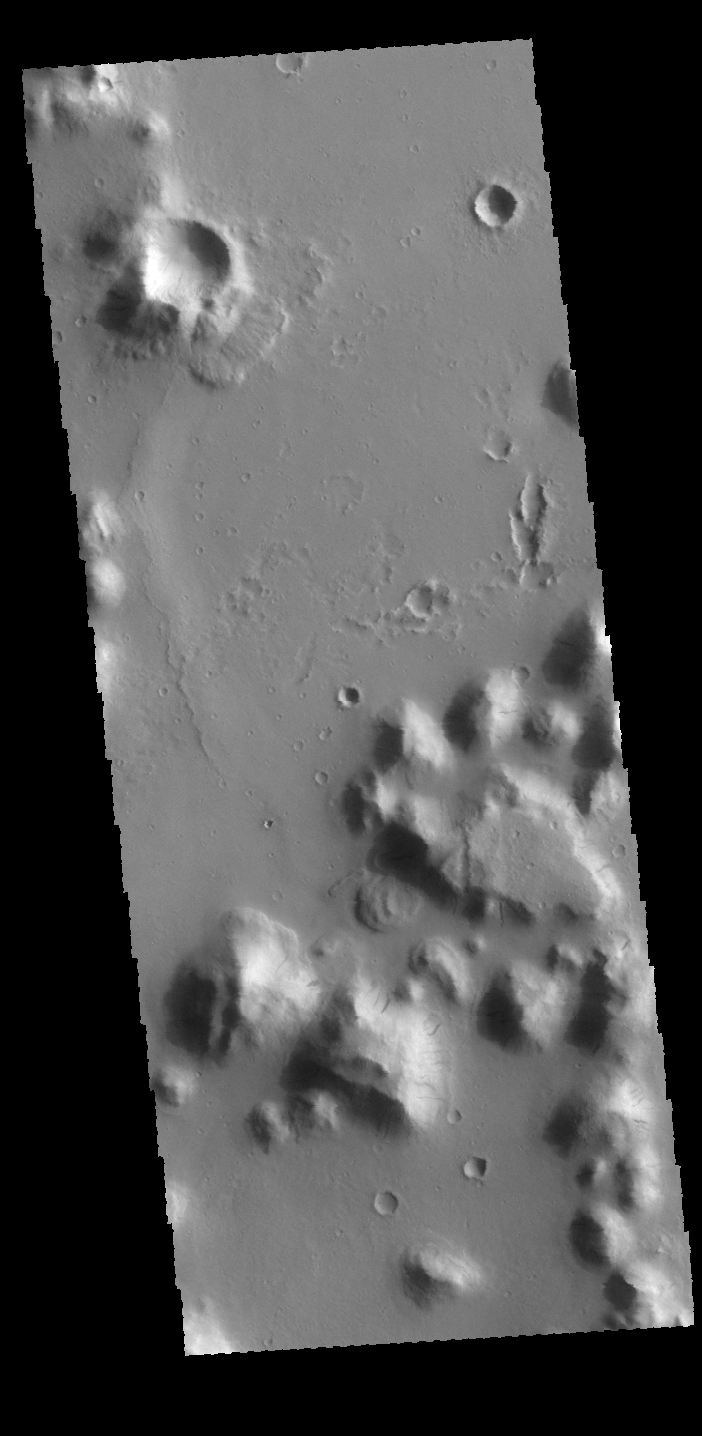

Dark Slope Streaks

Today’s VIS image shows dark slope streaks on several small mesas in Amazonis Planitia. The streaks mark locations where there has been down slope movement of material, which reduce the dust cover and reveal the darker rock surface.

Credit: NASA/JPL-Caltech/ASU